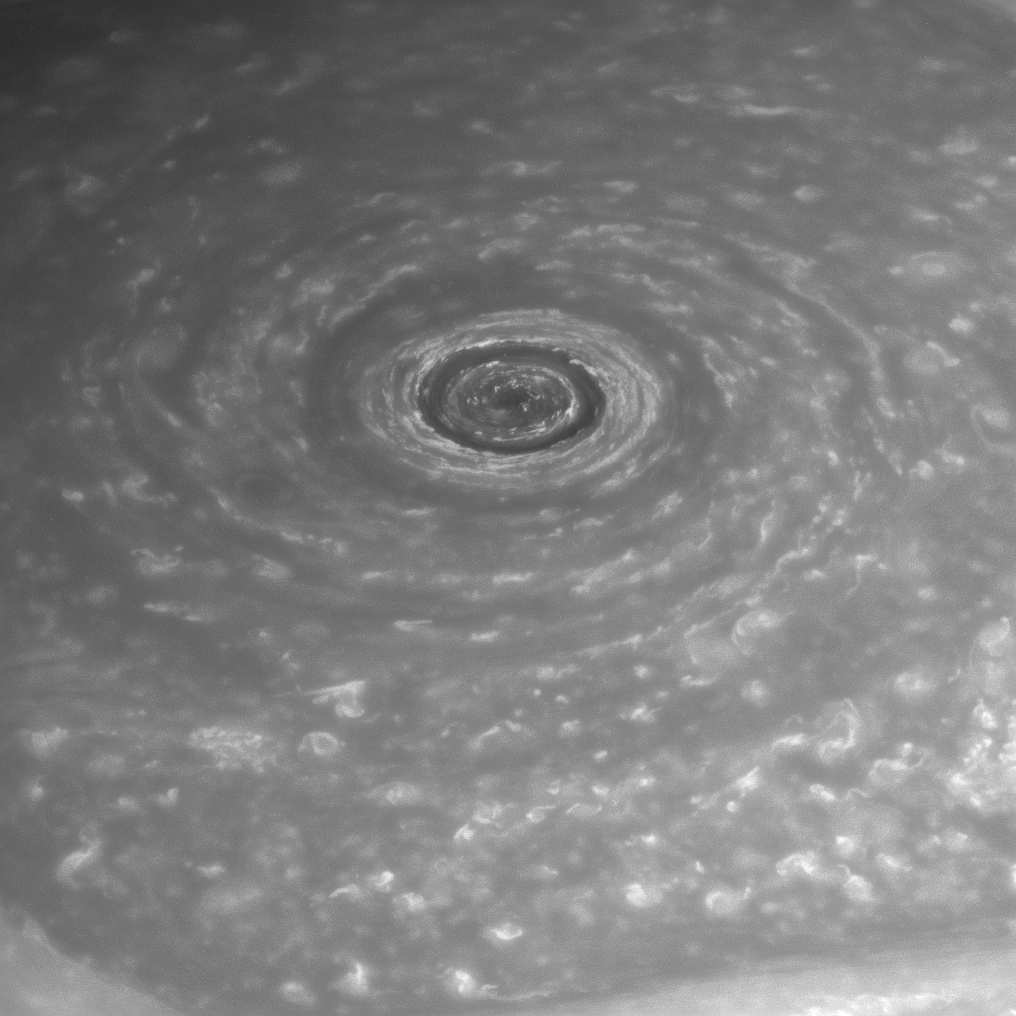

The Eye of Saturn

Like a giant eye for the giant planet, Saturn’s great vortex at its north pole appears to stare back at Cassini as Cassini stares at it.

Measurements have sized the “eye” at a staggering 1,240 miles (2,000 kilometers) across with cloud speeds as fast as 330 miles per hour (150 meters per second). For color views of the eye and the surrounding region, see PIA14946 and PIA14944.

The image was taken with the Cassini spacecraft narrow-angle camera on April 2, 2014 using a combination of spectral filters which preferentially admit wavelengths of near-infrared light centered at 748 nanometers.

The view was obtained at a distance of approximately 1.4 million miles (2.2 million kilometers) from Saturn and at a Sun-Saturn-spacecraft, or phase, angle of 43 degrees. Image scale is 8 miles (13 kilometers) per pixel.

The Cassini-Huygens mission is a cooperative project of NASA, the European Space Agency and the Italian Space Agency. NASA’s Jet Propulsion Laboratory, a division of the California Institute of Technology in Pasadena, manages the mission for NASA’s Science Mission Directorate, Washington. The Cassini orbiter and its two onboard cameras were designed, developed and assembled at JPL. The imaging operations center is based at the Space Science Institute in Boulder, Colo.

Credit: NASA/JPL-Caltech/Space Science Institute